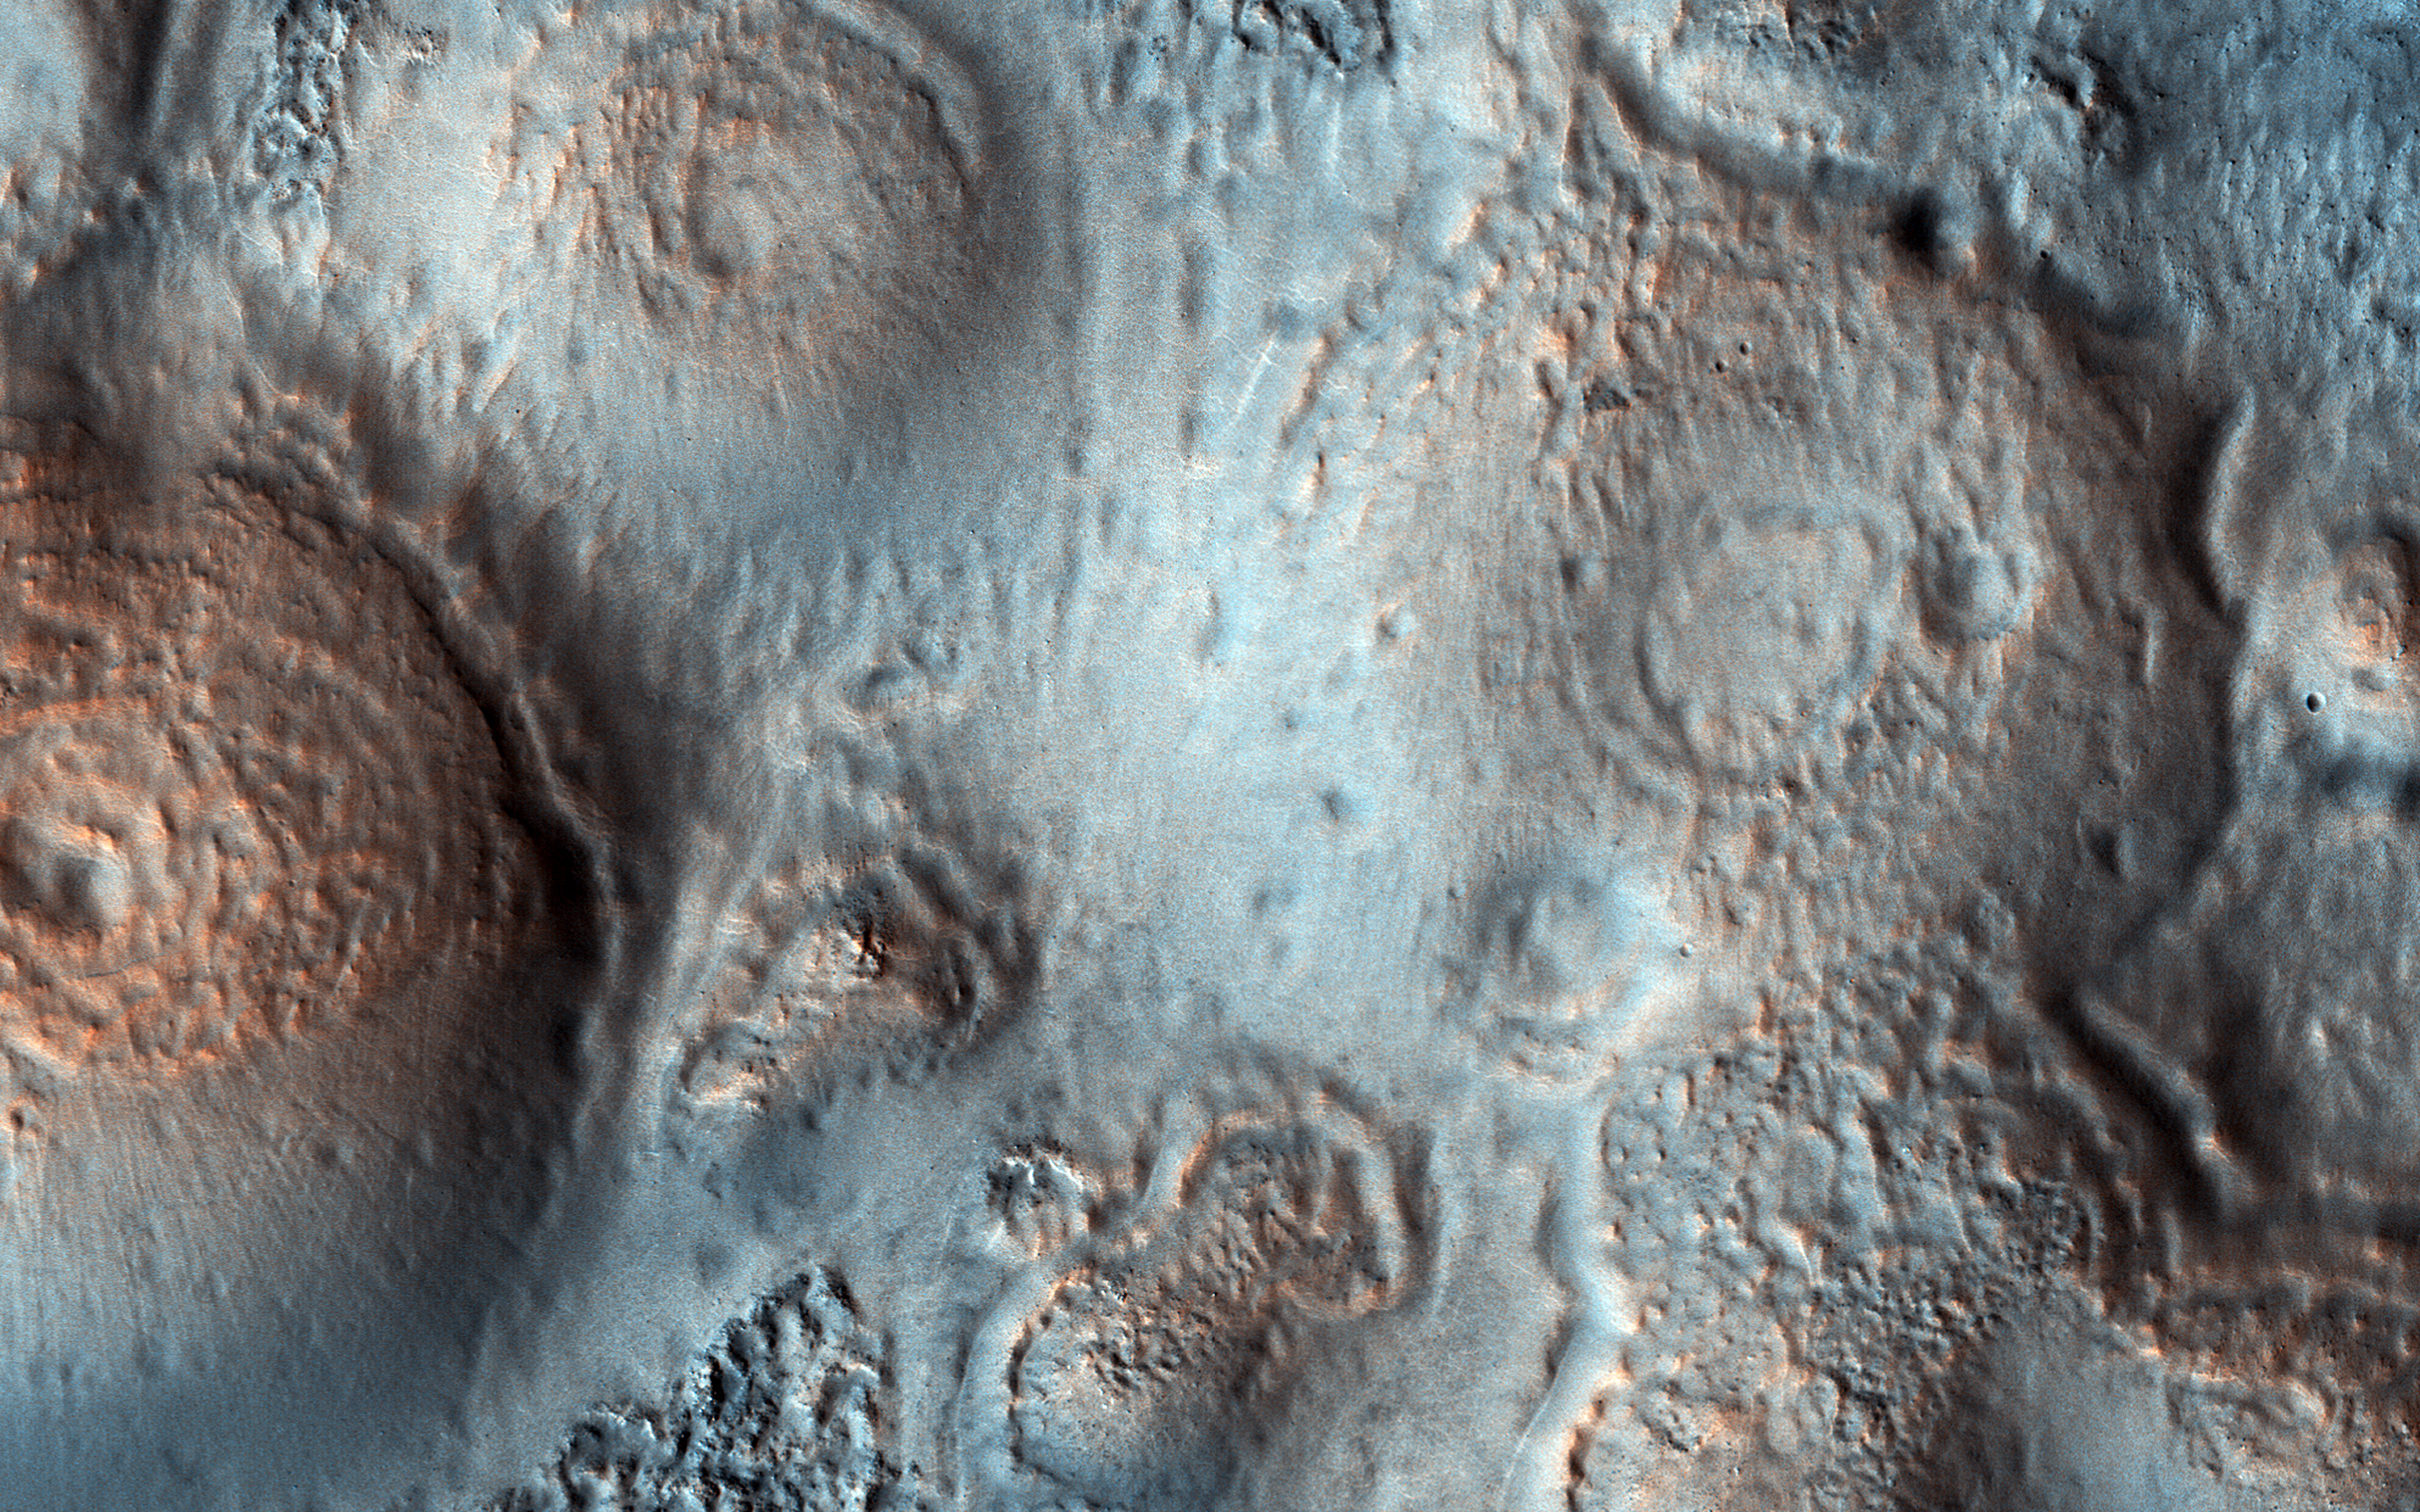

Pitted Cones: Possible Methane Sources?

This image was acquired on May 15, 2018 by NASA’s Mars Reconnaissance Orbiter. This observation shows relatively bright mounds scattered throughout darker and diverse surfaces in Chryse Planitia. These mounds are hundreds of meters in size. The largest of the mounds shows a central pit, similar to the collapsed craters found at the summit of some volcanoes on Earth. The origins of these pitted mounds or cratered cones are uncertain. They could be the result of the interaction of lava and water, or perhaps formed from the eruption of hot mud originating from beneath the surface.

These features are very interesting to scientists who study Mars, especially to those involved in the ExoMars Trace Gas Orbiter mission. If these mounds are indeed mud-related, they may be one of the long sought after sources for transient methane on Mars.

The map is projected here at a scale of 50 centimeters (19.7 inches) per pixel. [The original image scale is 60.5 centimeters (23.8 inches) per pixel (with 2 x 2 binning); objects on the order of 181 centimeters (71.3 inches) across are resolved.] North is up.

The University of Arizona, Tucson, operates HiRISE, which was built by Ball Aerospace & Technologies Corp., Boulder, Colorado. NASA’s Jet Propulsion Laboratory, a division of Caltech in Pasadena, California, manages the Mars Reconnaissance Orbiter Project for NASA’s Science Mission Directorate, Washington.

Credit: NASA/JPL-Caltech/Univ. of Arizona